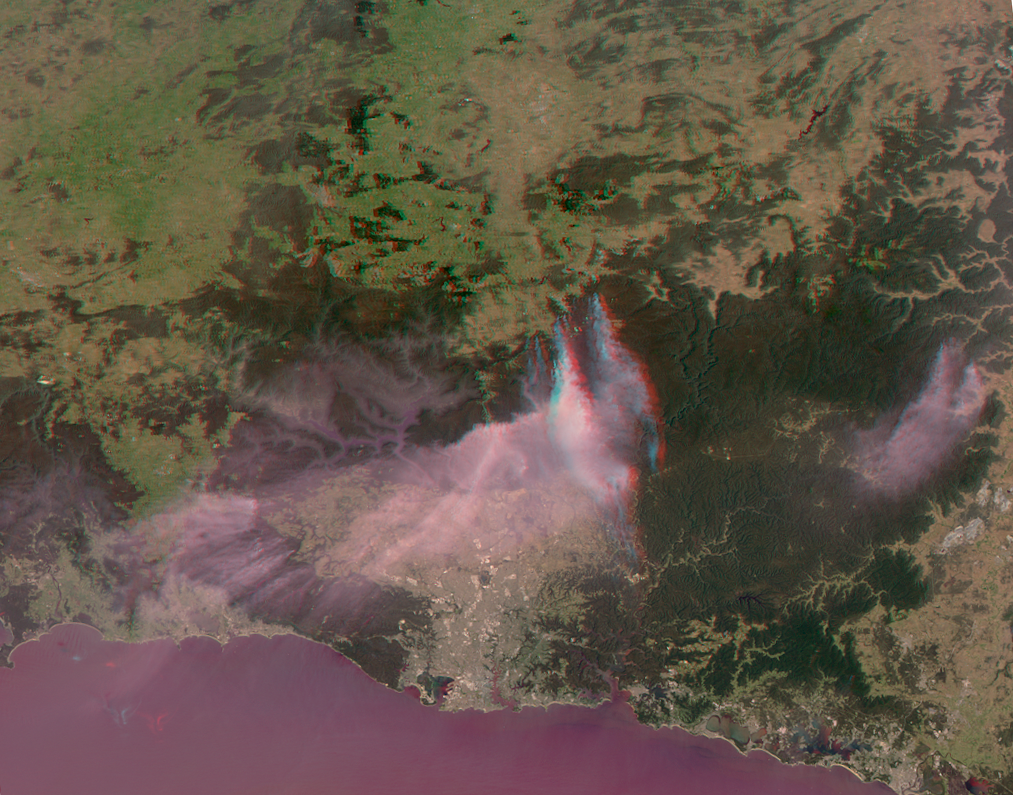

MISR Stereo Imagery of Blue Mountain Fires in New South Wales, Australia

A mild winter and an extremely hot September in Australia have led to an early start to the fire season Down Under. A number of significant bush fires continue to rage in the Blue Mountains to the west and north of Sydney, the most populous city in the country, with nearly 4.6 million people. The ongoing fires have led to the announcement of a state of emergency for the area, and days of high temperatures and strong winds have exacerbated the situation.

The Multi-angle Imaging SpectroRadiometer (MISR) instrument on NASA’s Terra spacecraft passed over the region around 11:00 a.m. AEDT (00:00 UTC) on Oct. 20, 2013. This stereo anaglyph is a composite of images from two of MISR’s nine cameras; the nadir (0°) camera is shown in the blue/green channels and the Ba (45.6° aft) camera is shown in the red channel. The images have been rotated clockwise so that north is to the right and west is toward the top. The anaglyph can be viewed with standard red/blue 3D glasses with the red lens over the left eye.

Sydney itself is in the bottom center of the image, with much of its area covered by a thin cloud of smoke. The Blue Mountains rise about 0.6 miles (1 kilometer) above sea level, and analysis of the MISR data shows that the plume extending over the city is at an altitude of just over 1 mile (2 kilometers). On this date, the winds were relatively light and the temperature was around 77 degrees Fahrenheit (25 degrees Celsius). The fires to the north have plumes that are somewhat lower in altitude.

The image extends from about 32.35 degrees south to 34.8 degrees south and 149.1 degrees east to 151.8 degrees east, covering about 168 miles (270 kilometers) in the north-south direction and 158 miles (255 kilometers) in the east-west direction. The images are a portion of the data acquired during Terra orbit 73608 from blocks 116 to 118 within World Reference System-2 path 90.

MISR was built and is managed by NASA’s Jet Propulsion Laboratory, Pasadena, Calif., for NASA’s Science Mission Directorate, Washington, D.C. The Terra spacecraft is managed by NASA’s Goddard Space Flight Center, Greenbelt, Md. The MISR data were obtained from the NASA Langley Research Center Atmospheric Science Data Center, Hampton, Va. JPL is a division of the California Institute of Technology in Pasadena.

Credit: NASA/GSFC/LaRC/JPL, MISR Team